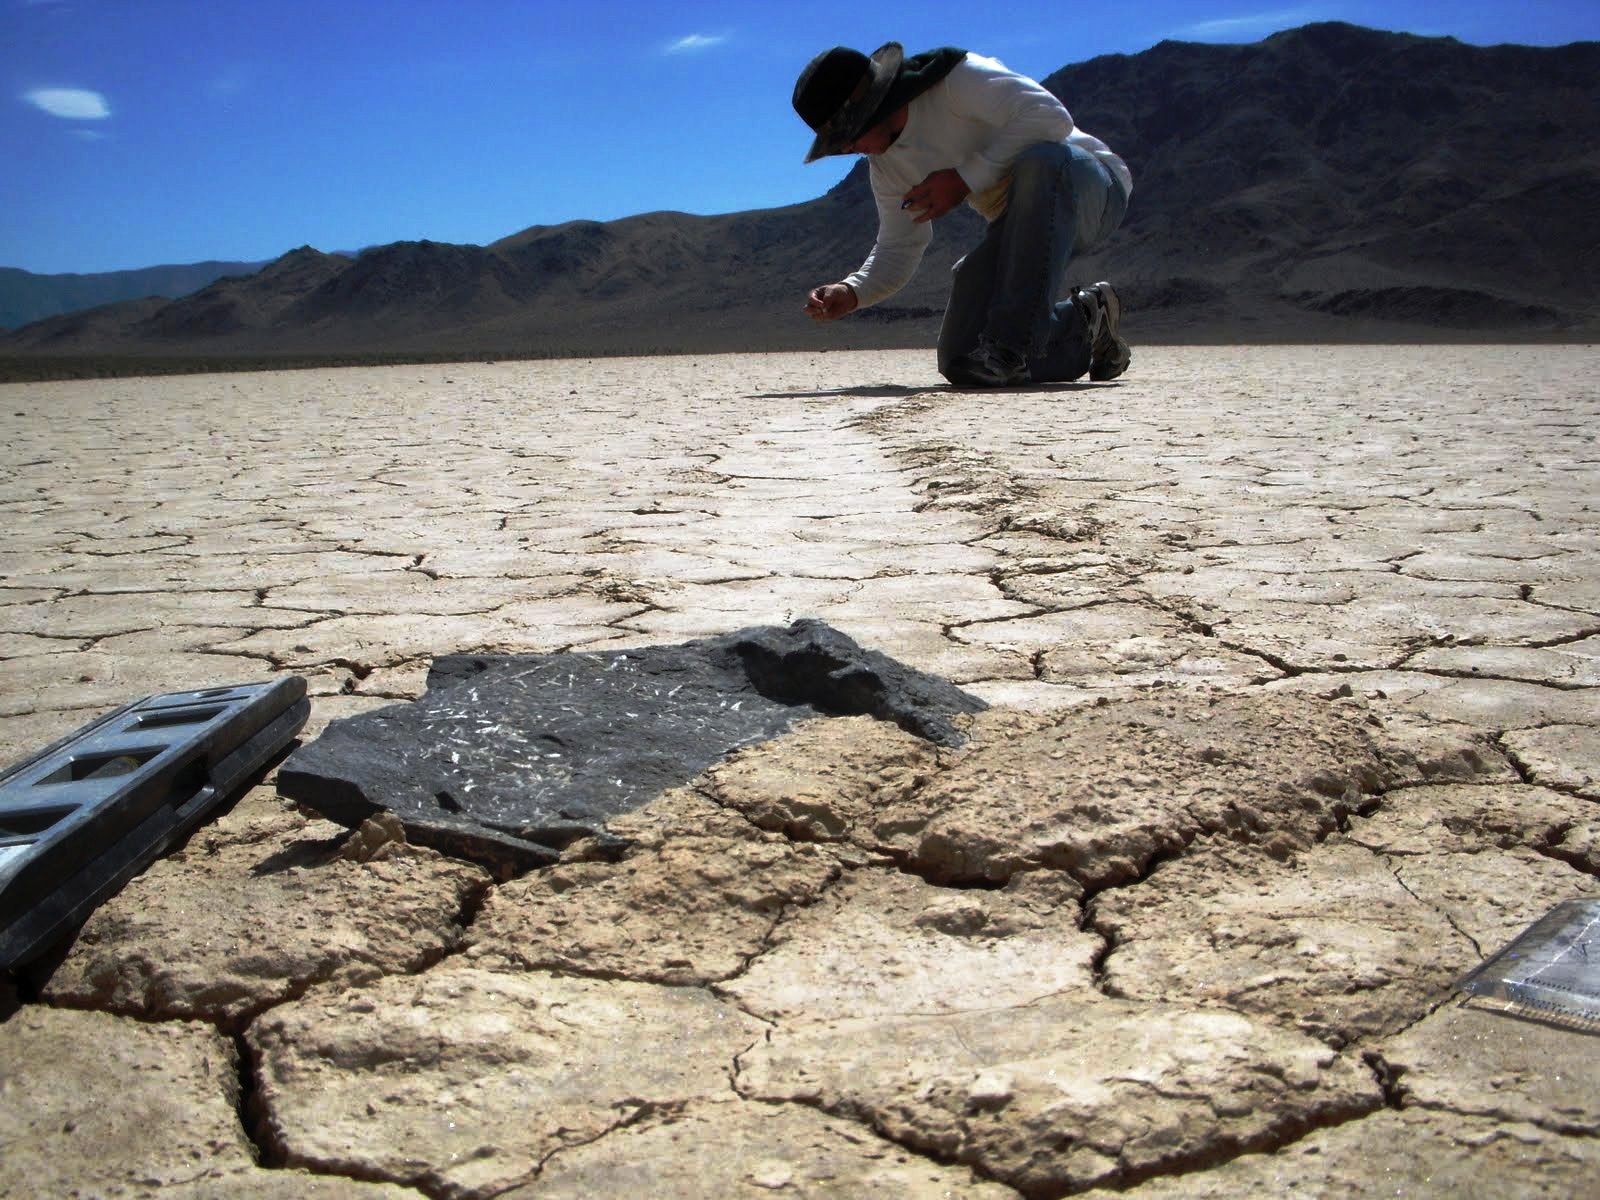

Mysterious Roving Rocks of Racetrack Playa

The trails have some curious features. Sometimes the clay gets pushed into a mound at the trail's end, as in this photo.

Credit: NASA/GSFC/Cynthia Cheung